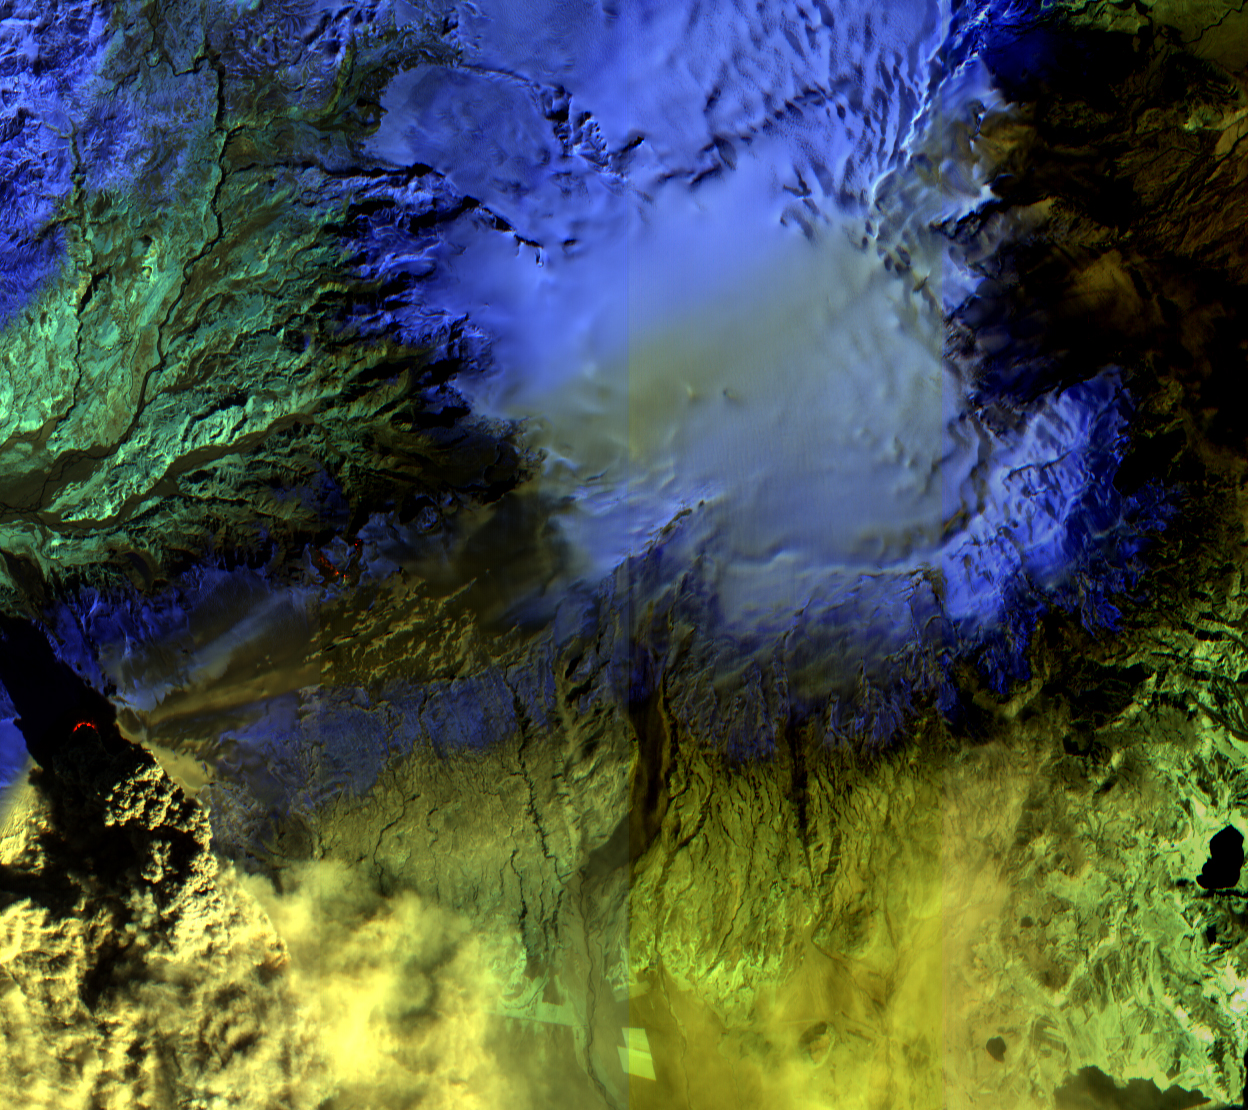

NASA Satellite Observes Iceland’s Eyjafjallajökull Volcano in Infrared

On Sat., April 17, 2010, the Advanced Land Imager (ALI) instrument onboard NASA’s Earth Observing-1 (EO-1) spacecraft obtained this false-color infrared image of Iceland’s Eyjafjallajökull volcano from an altitude of 705 kilometers (438 miles). A strong thermal source (denoted in red) is visible at the base of the Eyjafjallajökull plume. Above and to the right, strong thermal emission is also seen from the lava flows located at Fimmvorduhals between March 20 and April 13, 2010. This is where lava first reached the surface, generating impressive lava fountains and lava flows. As the Fimmvorduhals episode was in a location with no ice cap, there was little of the violent interaction between lava and water that took place at Eyjafjallajökull and that generated the massive volcanic plume. To the east of Fimmvorduhals is the Myrdalsjökull ice cap, beneath which slumbers the mighty Katla volcano. Katla has erupted 20 times in recorded history, with the last eruption occurring in 1918. This ALI image is 38 kilometers (24 miles) wide, and has a resolution of 30 meters (98 feet) per pixel. Up is north-northeast.

The EO-1 spacecraft is managed by NASA’s Goddard Space Flight Center, Greenbelt, Md. EO-1 is the satellite remote-sensing asset used by the Volcano Sensor Web developed by NASA’s Jet Propulsion Laboratory, Pasadena, Calif., which is being used to monitor this, and other, volcanic eruptions around the world.

Credit: NASA/JPL/EO-1 Mission/GSFC/Ashley Davies